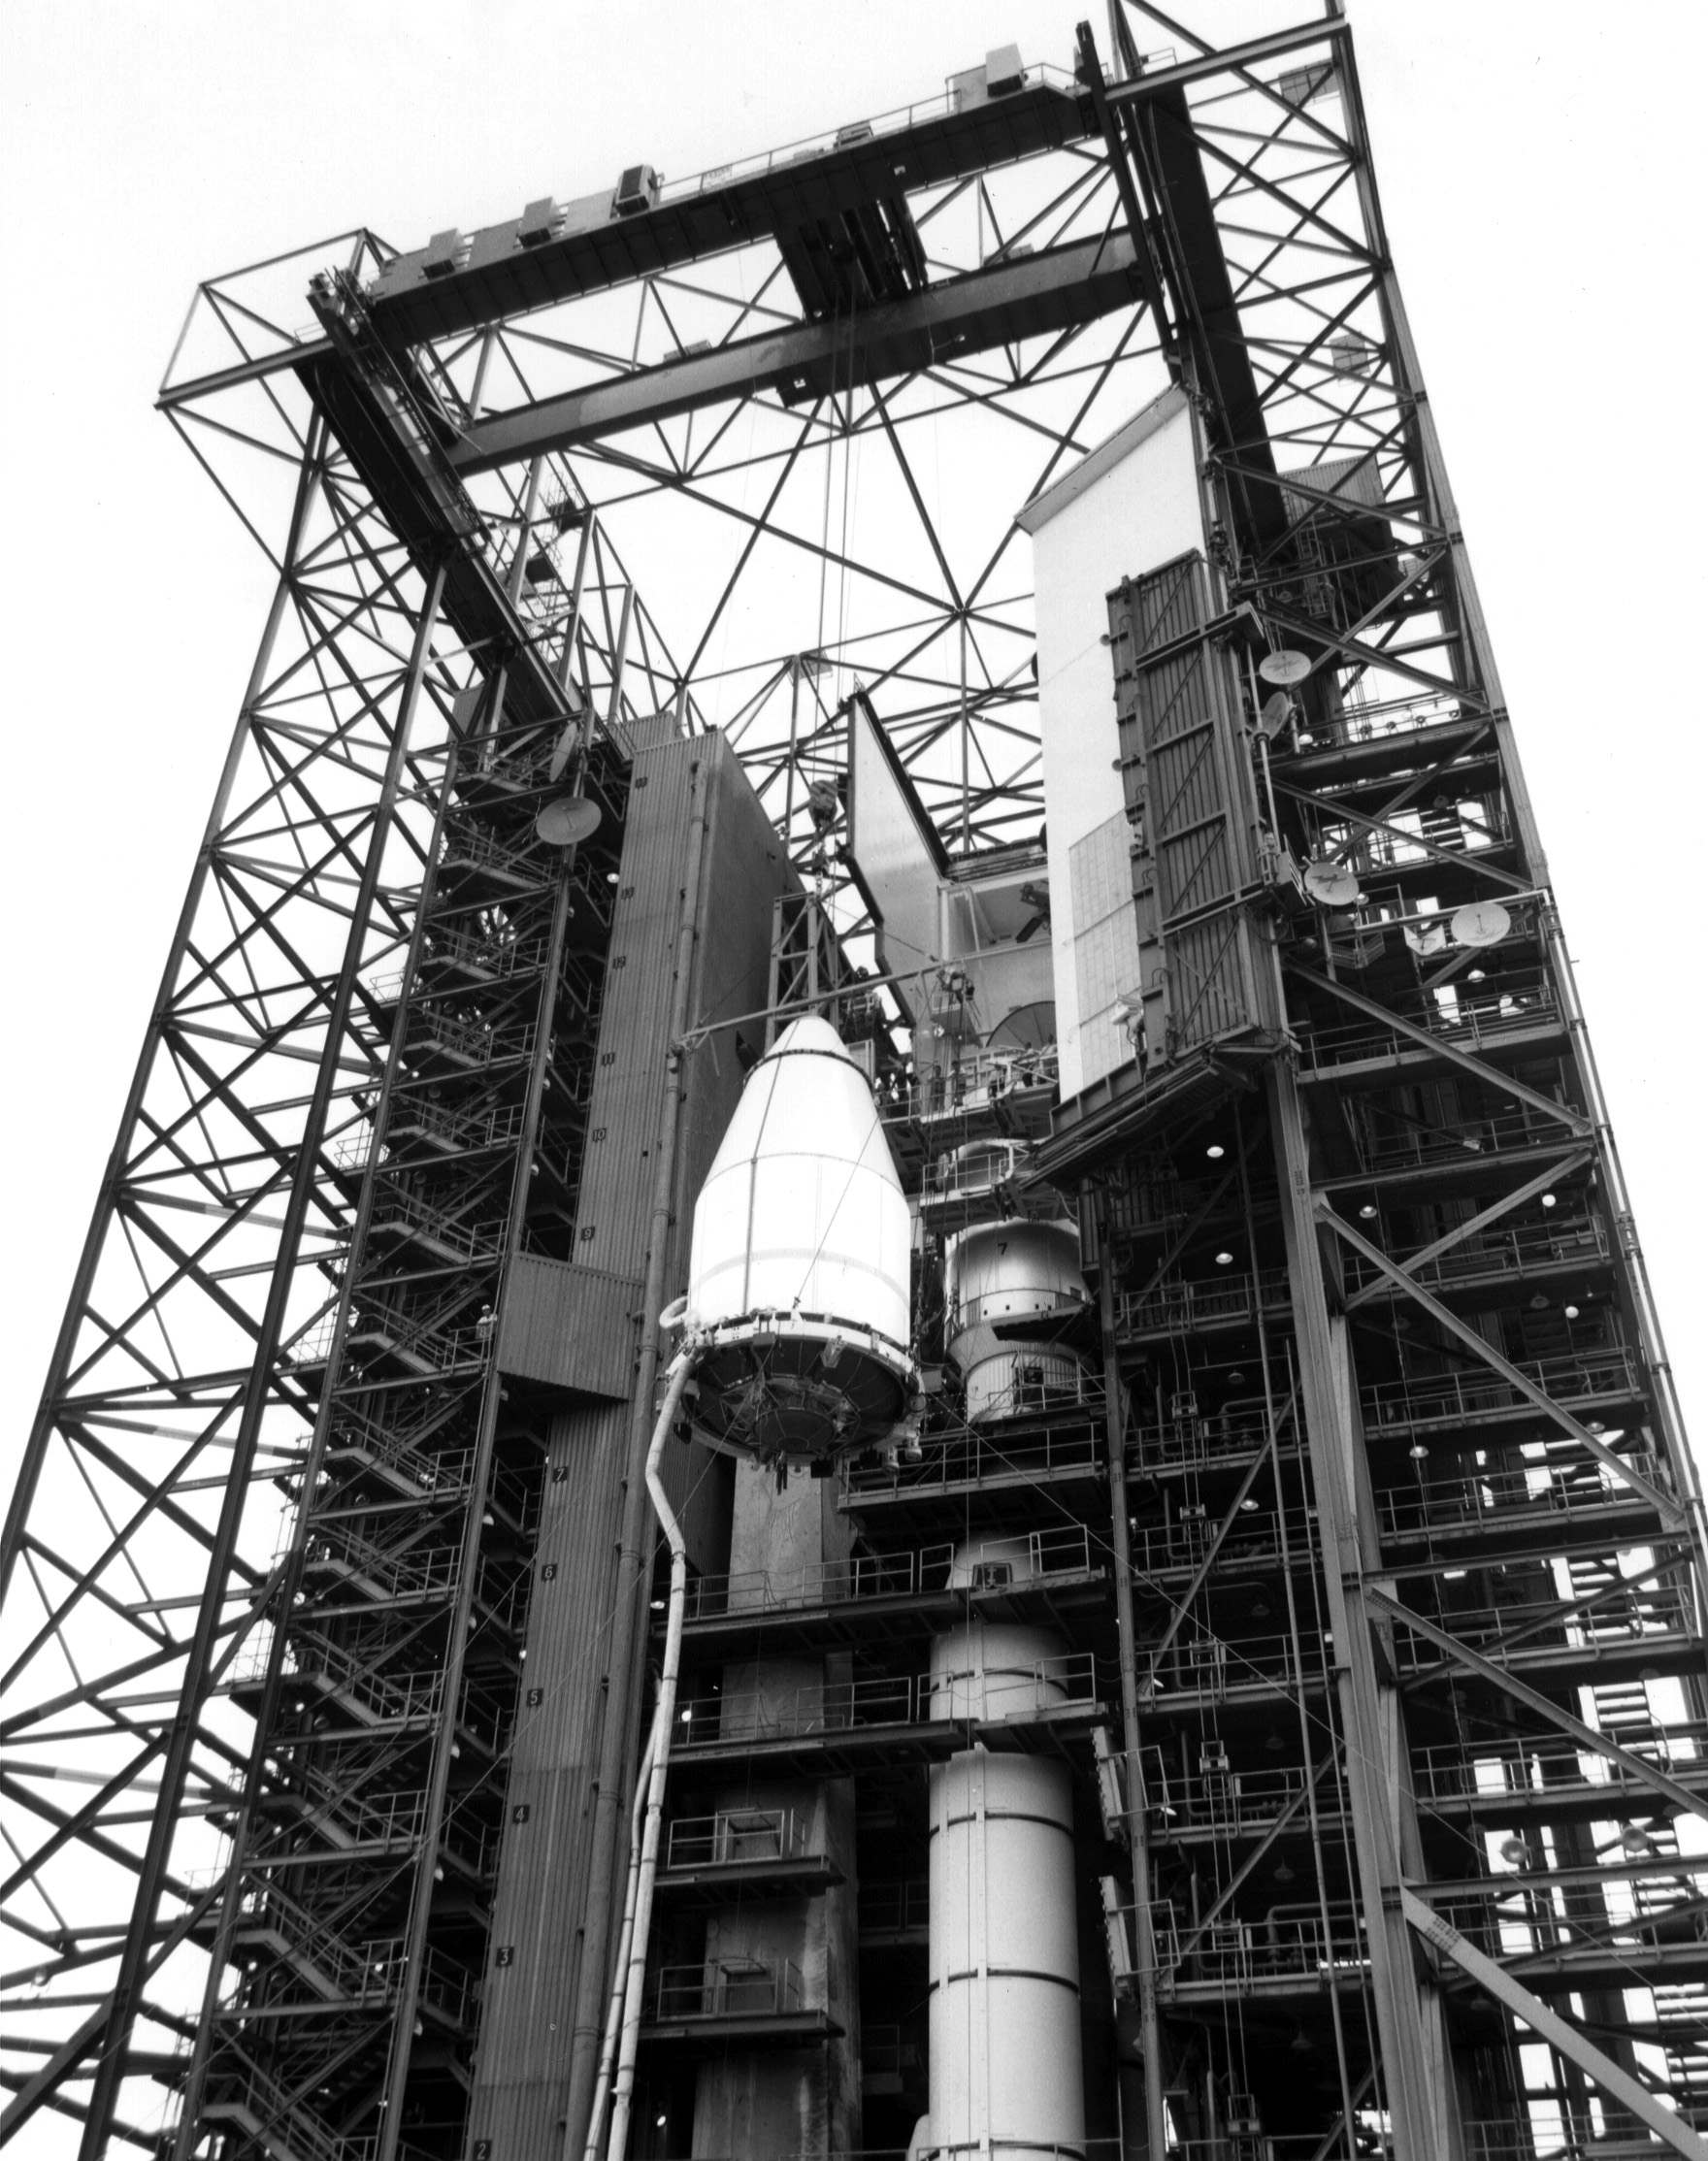

Voyager 2 Preparing for Launch

NASA’s Voyager 2 spacecraft, encapsulated within its payload fairing, is seen on August 5, 1977. It launched atop the Titan/Centaur-7 launch vehicle from Cape Canaveral Air Force Station in Florida on August 20, 1977, at 10:29 a.m. local time.

Voyager is managed for NASA by NASA’s Jet Propulsion Laboratory, Pasadena, California. JPL is a division of the California Institute of Technology, Pasadena.

Credit: NASA/JPL-Caltech